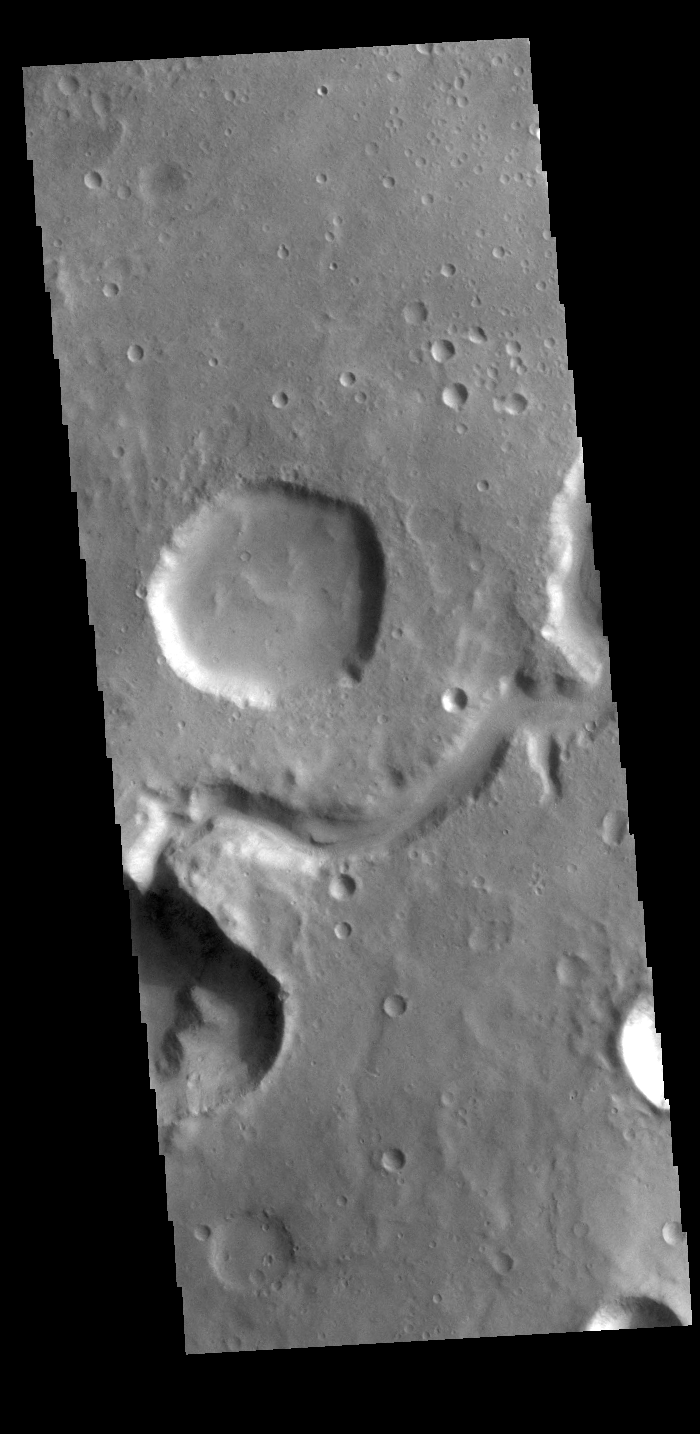

Hypanis Valles

Today’s VIS image shows a section of Hypanis Valles. Located in Xanthe Terra, the valley system is 270 km (167 miles) long.

Credit: NASA/JPL-Caltech/ASU